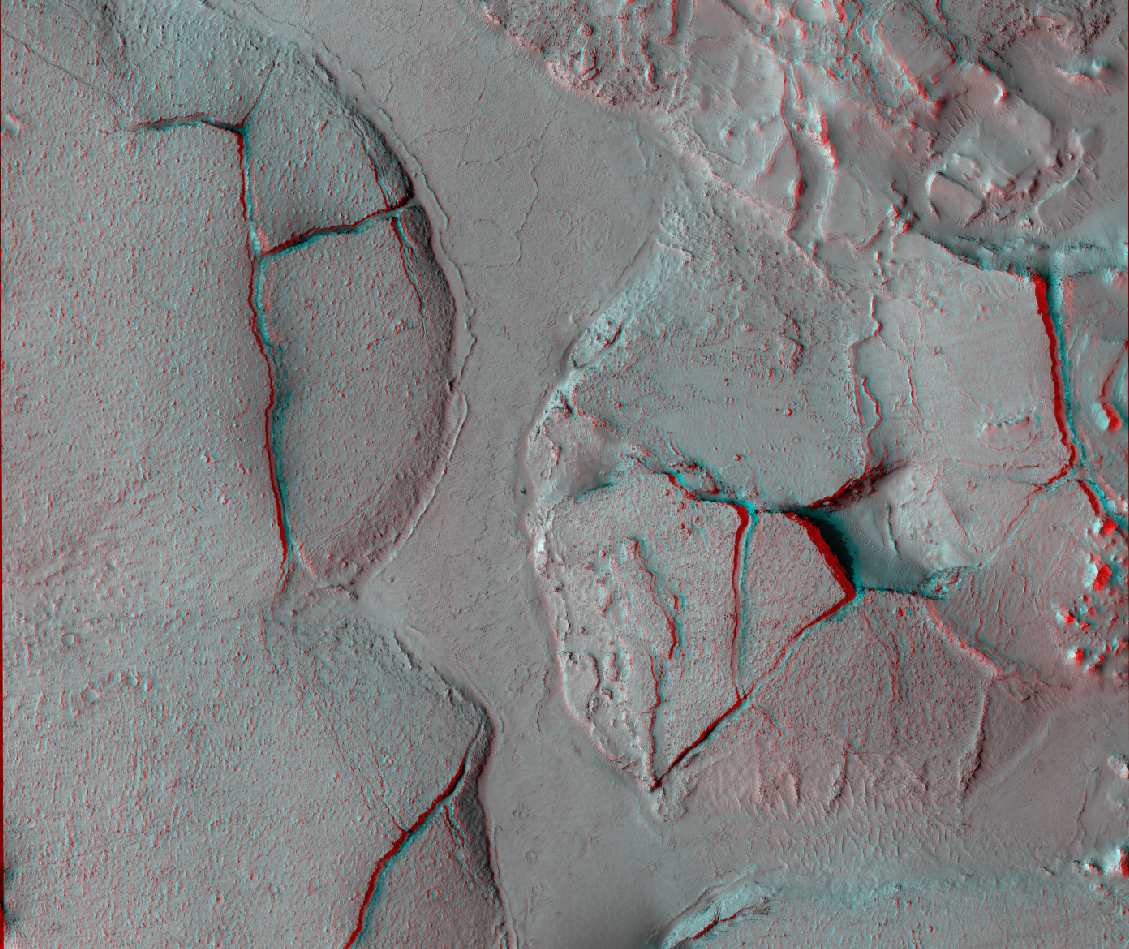

Elysium Planitia, Mars – Fractured Mounds in Stereo

This stereo view shows fractured mounds on the southern edge of Elysium Planitia on Mars. It combines two images taken by the High Resolution Imaging Science Experiment (HiRISE) camera on NASA’s Mars Reconnaissance Orbiter. When seen through red-blue glasses, the view appears three dimensional.

This is one example of 362 stereo views posted by the HiRISE team on Dec. 8, 2008, at http://hirise.lpl.arizona.edu/anaglyphs. This view spans an area about 6 kilometers (3.7 miles) wide.

The mounds on the southern edge of Elysium Planitia are typically a few kilometers or miles in diameter and about 60 meters (200 feet) tall. Fractures that crisscross their surfaces are dilational (extensional) in nature, suggesting that the mounds formed by localized uplift (i.e., they were pushed up from below). The three-dimensional perspective shows that the uplift is not uniform along a fracture and can favor one side.

The mounds are probably composed of solidified lava. They are contiguous with, and texturally similar to, flood lavas that blanket much of Elysium Planitia. Where dilation cracks provide cross-sectional exposure, the uplifted material is rocky.

Patches of mechanically weak and disrupted material overlie the rocky mound material. This is particularly conspicuous in the northeast corner of the image. These patches may be remnants of a layer that was once more continuous but has been extensively eroded. Smooth lava plains fill the low-lying areas between the mounds. They are riddled with sinuous pressure ridges. The entire area is covered by a relatively thin layer of dust and sand.

One of the HiRISE images used in this stereo view is catalogued as PSP_003597_1765, taken May 3, 2007, and as PSP_002542_1765, taken Feb. 10, 2007. The location is about 3 degrees south latitude, 168 degrees east longitude.

NASA’s Jet Propulsion Laboratory, a division of the California Institute of Technology in Pasadena, manages the Mars Reconnaissance Orbiter for NASA’s Science Mission Directorate, Washington. Lockheed Martin Space Systems, Denver, is the prime contractor for the project and built the spacecraft. The High Resolution Imaging Science Experiment is operated by the University of Arizona, Tucson, and the instrument was built by Ball Aerospace & Technologies Corp., Boulder, Colo.

Credit: NASA/JPL-Caltech/University of Arizona